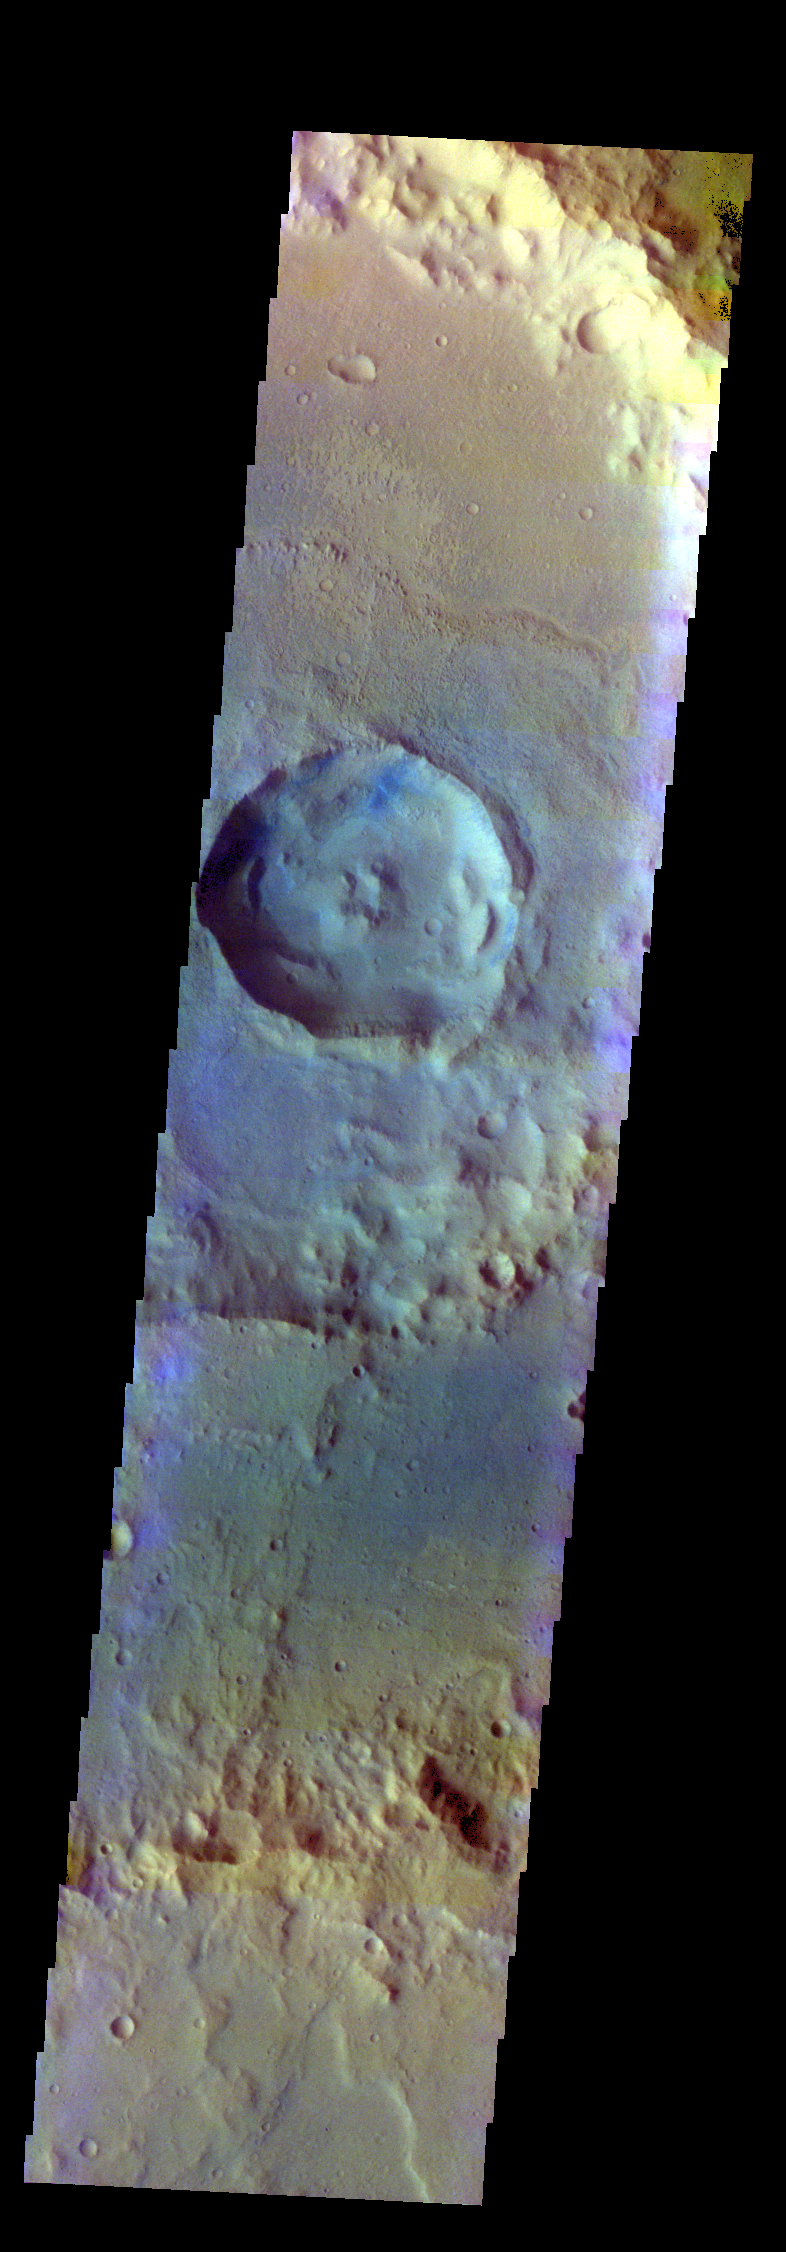

Hadley Crater – False Color

The THEMIS VIS camera contains 5 filters. The data from different filters can be combined in multiple ways to create a false color image. These false color images may reveal subtle variations of the surface not easily identified in a single band image. Today’s false color image shows a crater within a crater on the floor of Hadley Crater.

Credit: NASA/JPL-Caltech/ASU